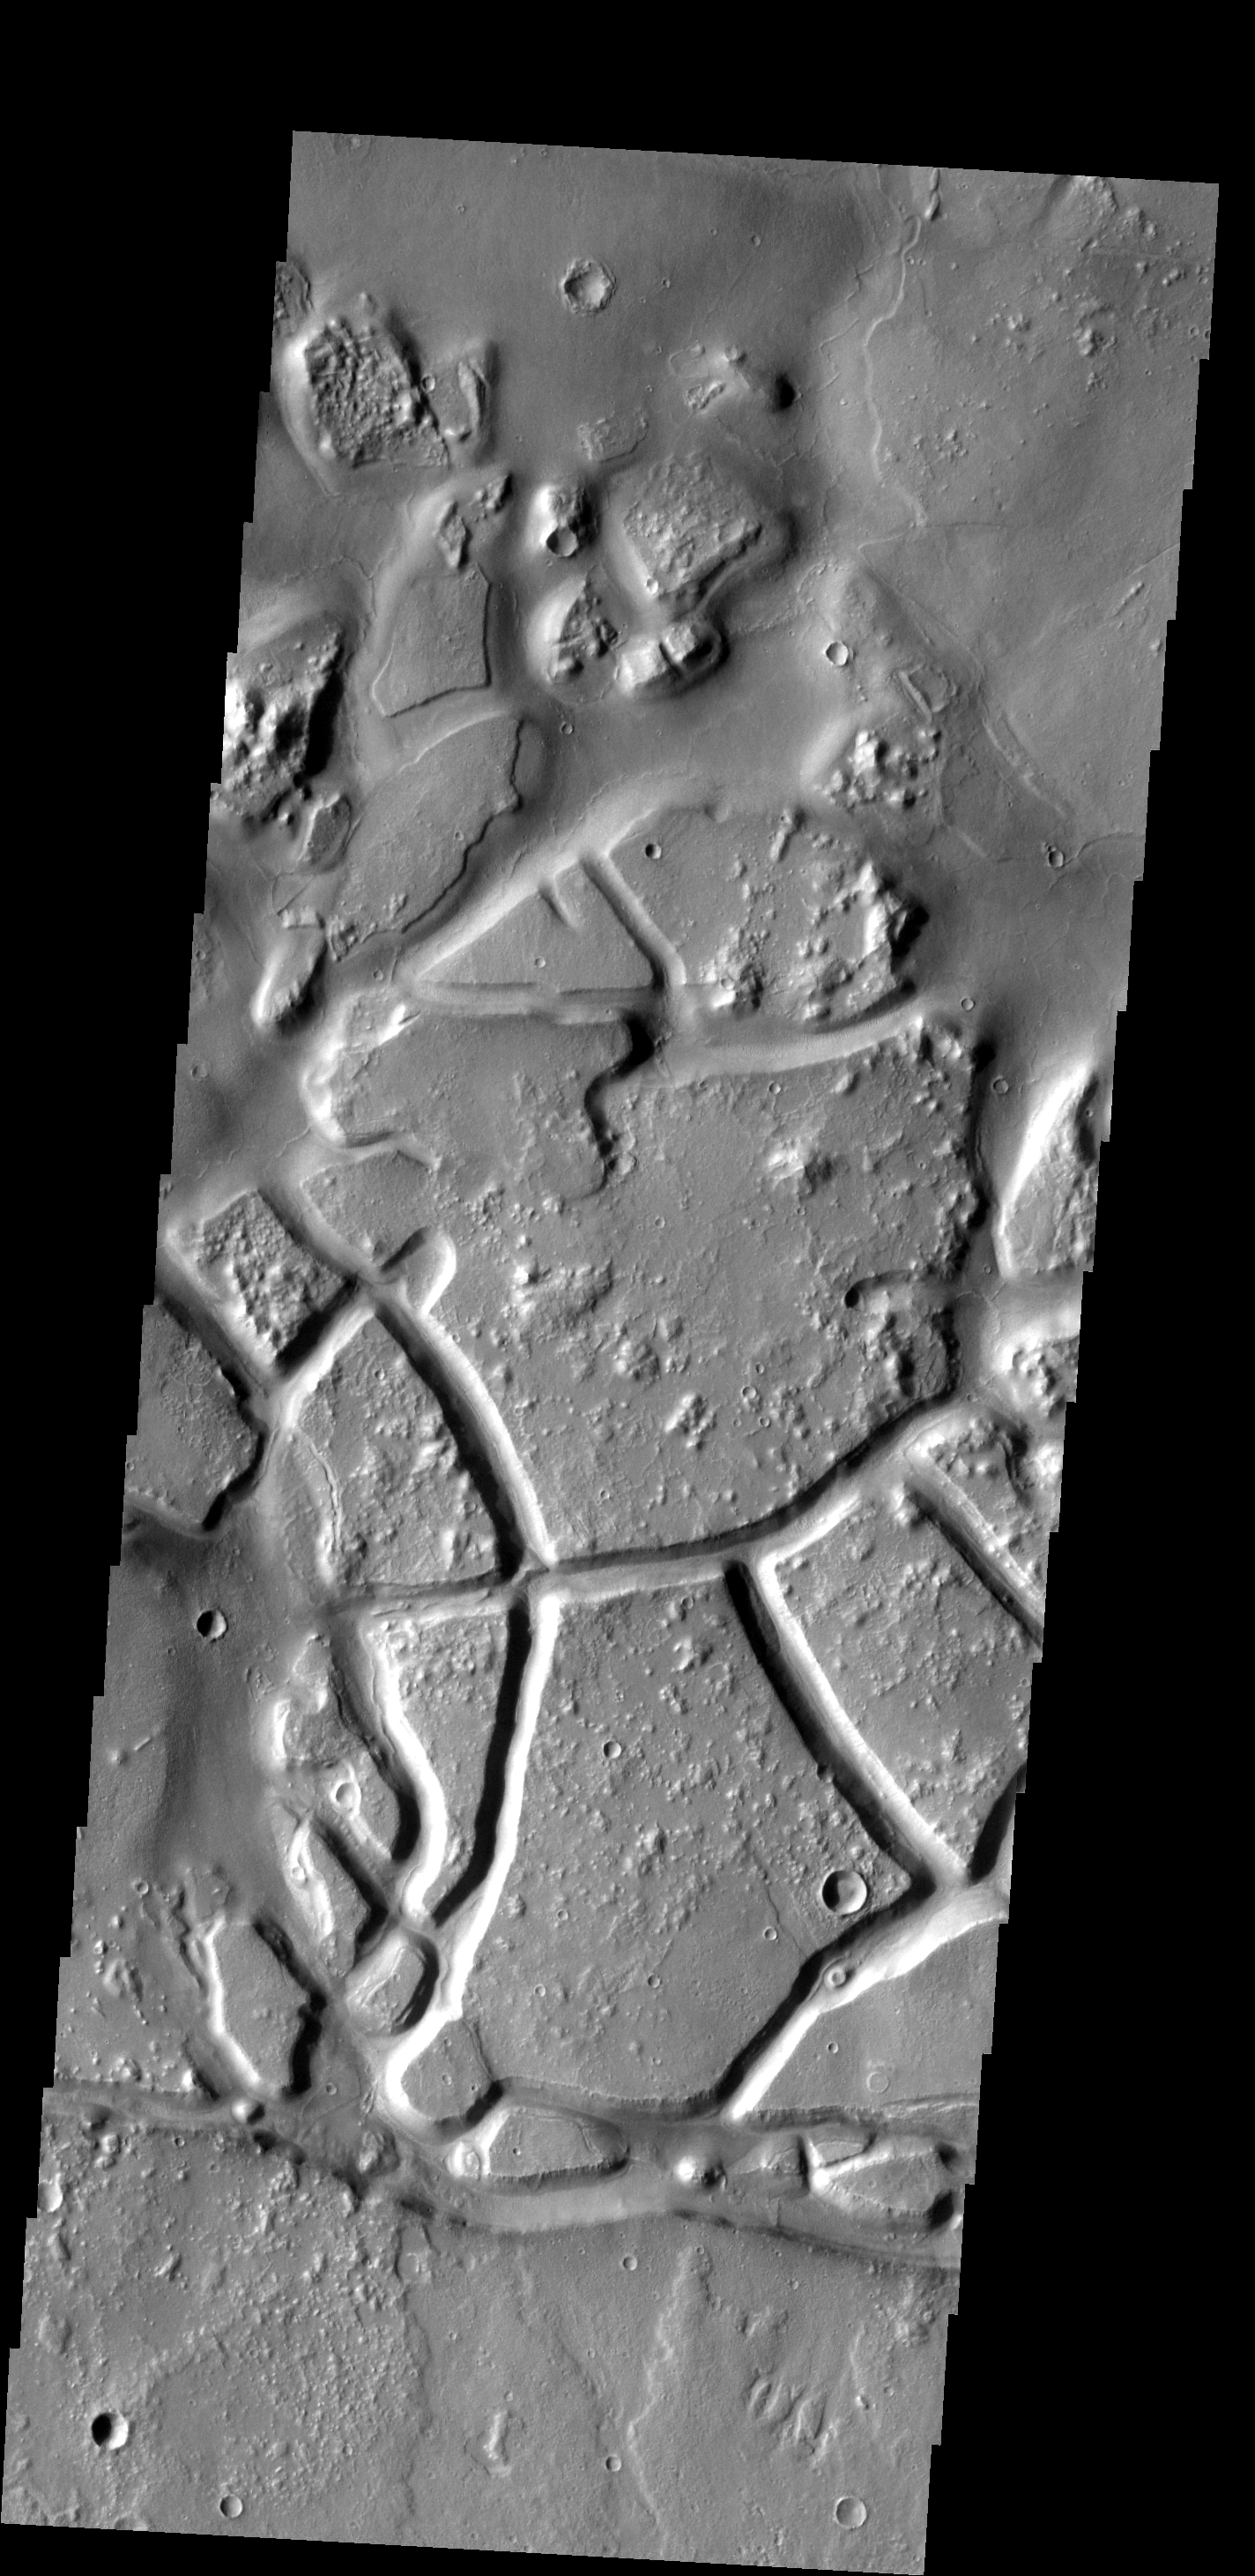

Galaxias Chaos

Fracturing and erosion in this region is creating chaos terrain.

Image information: VIS instrument. Latitude 33.9N, Longitude 147.2E. 19 meter/pixel resolution.

Please see the THEMIS Data Citation Note for details on crediting THEMIS images.

Note: this THEMIS visual image has not been radiometrically nor geometrically calibrated for this preliminary release. An empirical correction has been performed to remove instrumental effects. A linear shift has been applied in the cross-track and down-track direction to approximate spacecraft and planetary motion. Fully calibrated and geometrically projected images will be released through the Planetary Data System in accordance with Project policies at a later time.

NASA’s Jet Propulsion Laboratory manages the 2001 Mars Odyssey mission for NASA’s Office of Space Science, Washington, D.C. The Thermal Emission Imaging System (THEMIS) was developed by Arizona State University, Tempe, in collaboration with Raytheon Santa Barbara Remote Sensing. The THEMIS investigation is led by Dr. Philip Christensen at Arizona State University. Lockheed Martin Astronautics, Denver, is the prime contractor for the Odyssey project, and developed and built the orbiter. Mission operations are conducted jointly from Lockheed Martin and from JPL, a division of the California Institute of Technology in Pasadena.

Credit: NASA/JPL/ASU